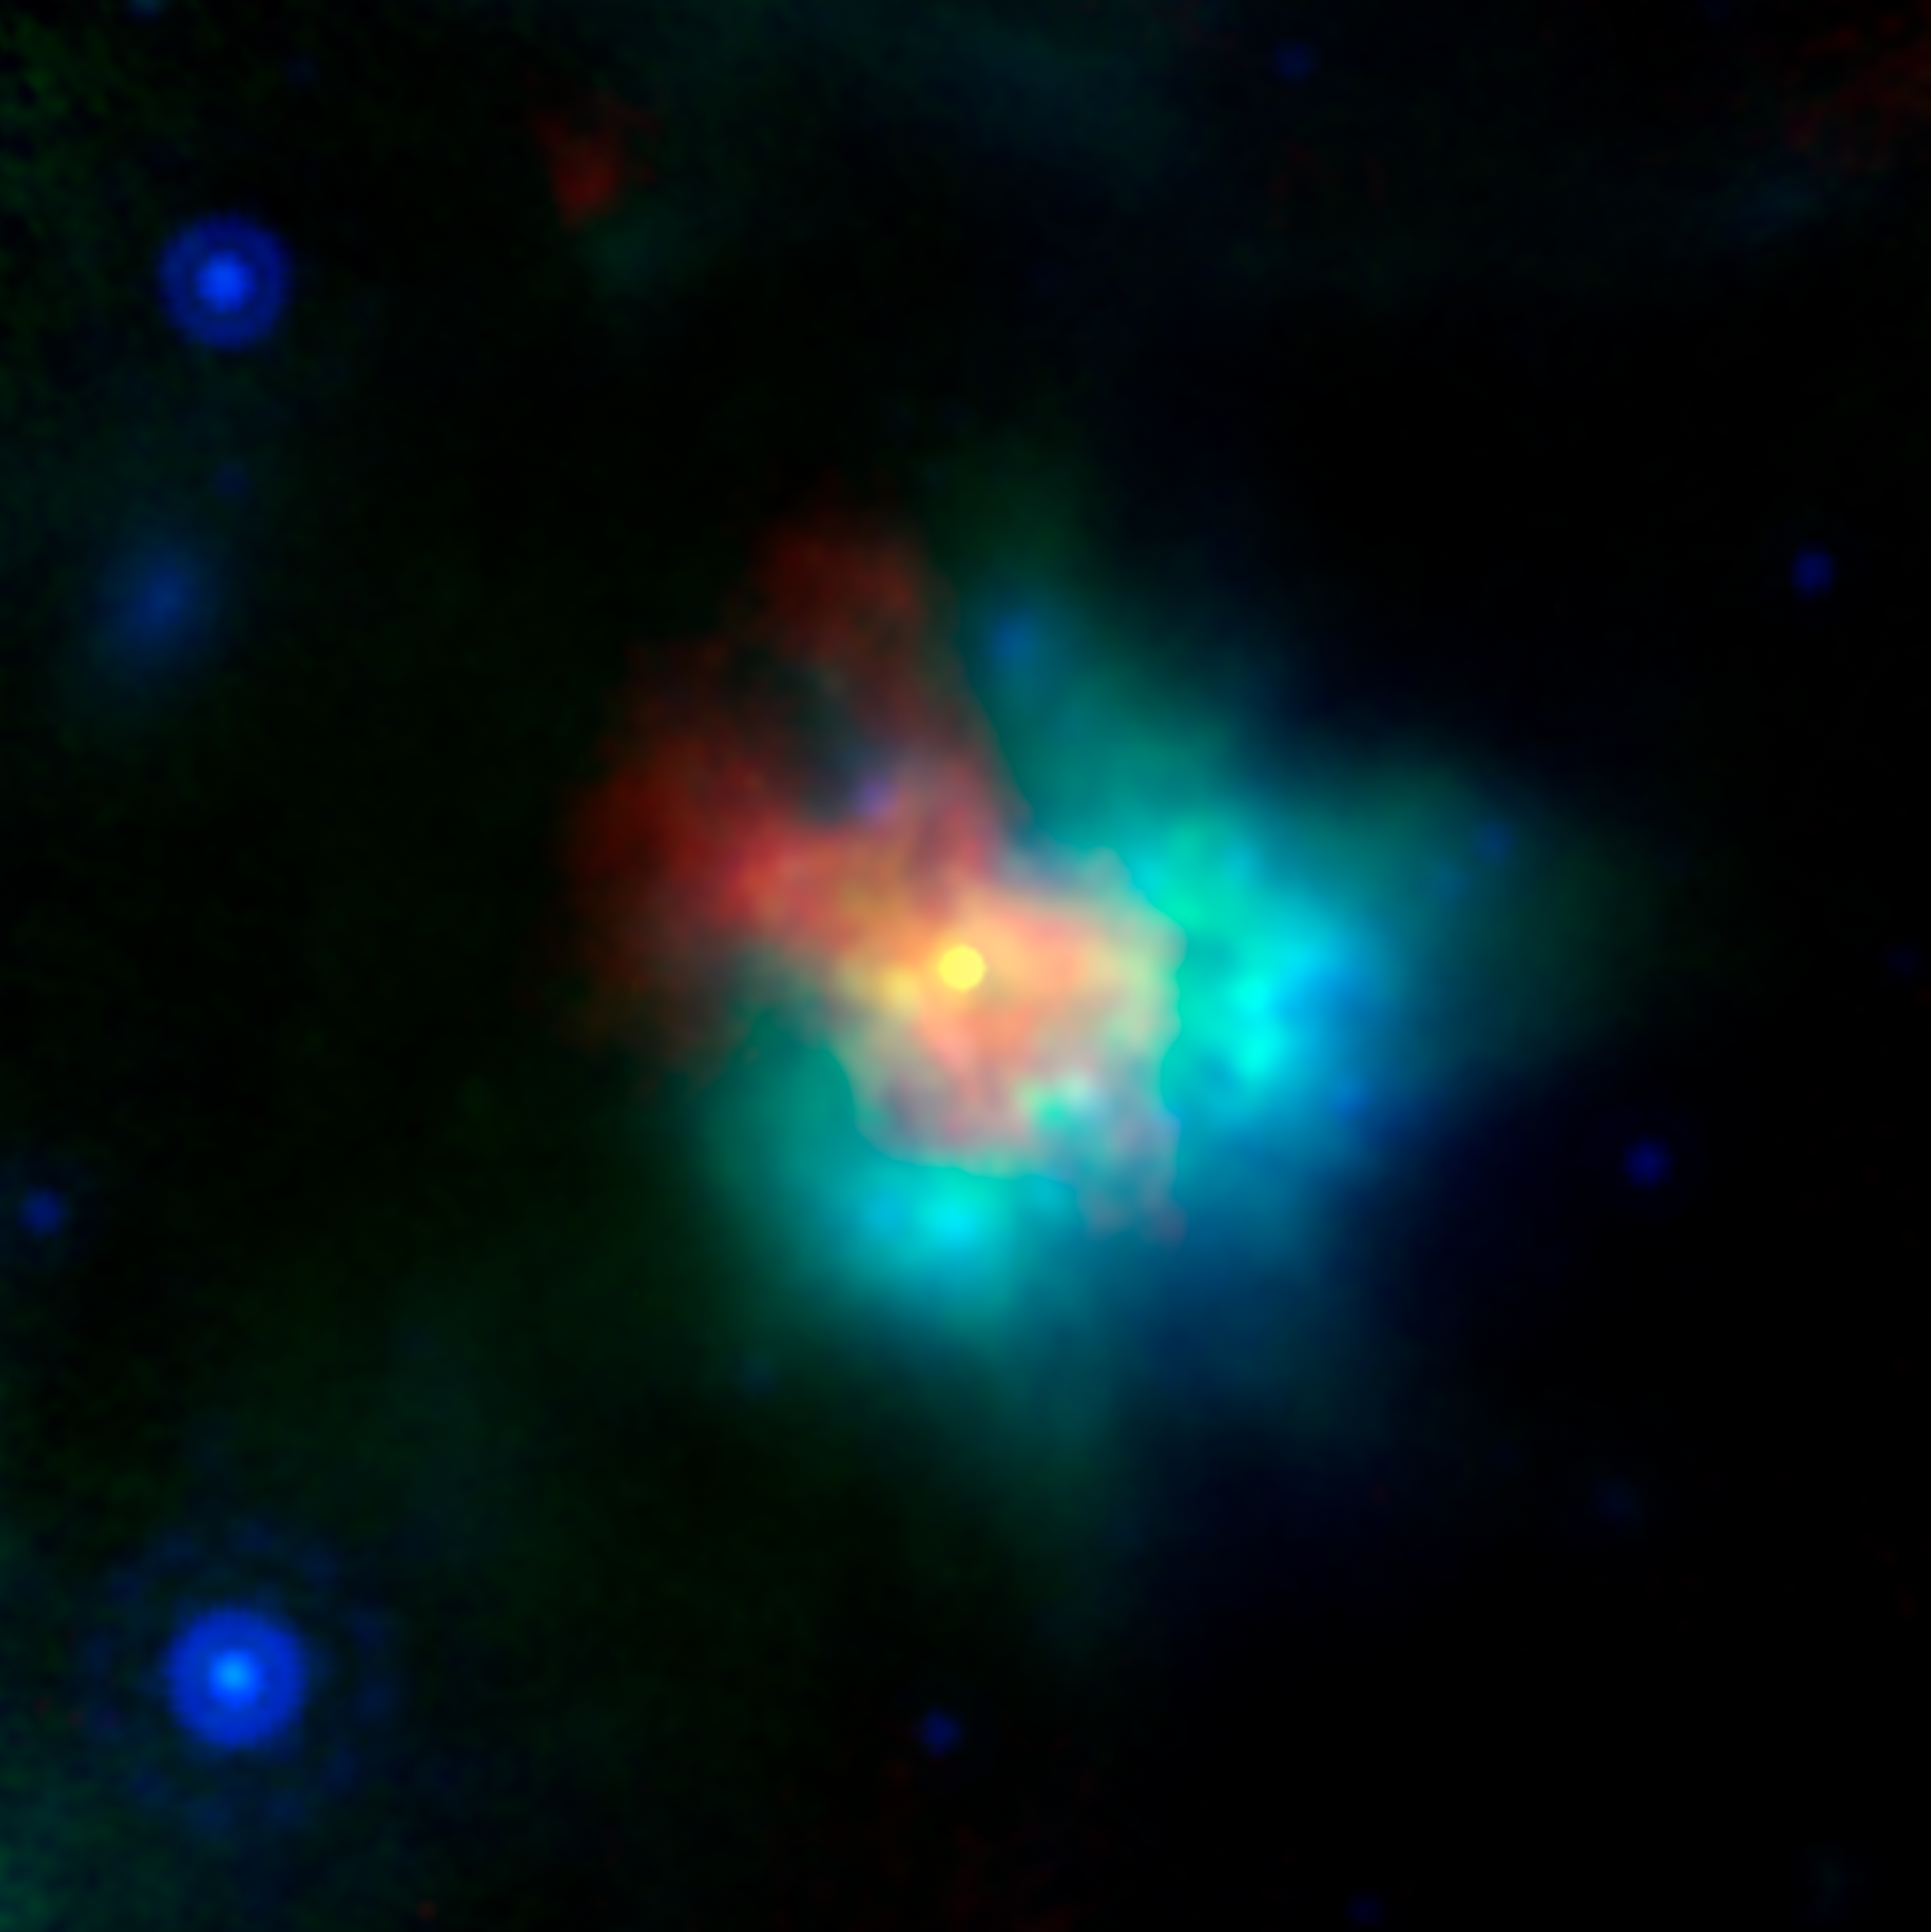

Supernova Remnant G54

This image of supernova remnant G54.1+0.3 includes radio, infrared and X-ray light.

The saturated yellow point at the center of the image indicates strong X-ray source at the center of the supernova remnant. This is an incredibly dense object called a neutron star, which can form as a star runs out of fuel to keep it inflated, and the unsupported material collapses down on to the star’s core. G54.1+0.3 contains a special type of neutron star called a pulsar, which emits particularly bright radio and X-ray emissions.

The blue and green emissions show the presence of dust, including silica.

The red hues correspond to radio data from the Karl G. Jansky Very Large Array; green corresponds to 70 µm wavelength infrared light from the European Space Agency’s Herschel Space Observatory; blue corresponds to 24 µm wavelength infrared light from the Multiband Imaging Photometer (MIPS) instrument on NASA’s Spitzer Space Telescope; yellow corresponds to X-ray data from the Chandra X-ray Observatory.

NASA’s Jet Propulsion Laboratory, Pasadena, California, manages the Spitzer Space Telescope mission for NASA’s Science Mission Directorate, Washington. Science operations are conducted at the Spitzer Science Center at Caltech in Pasadena, California. Spacecraft operations are based at Lockheed Martin Space Systems Company, Littleton, Colorado. Data are archived at the Infrared Science Archive housed at the Infrared Processing and Analysis Center at Caltech. Caltech manages JPL for NASA.

Credit: NASA/JPL-Caltech/CXC/ESA/NRAO/J. Rho (SETI Institute)